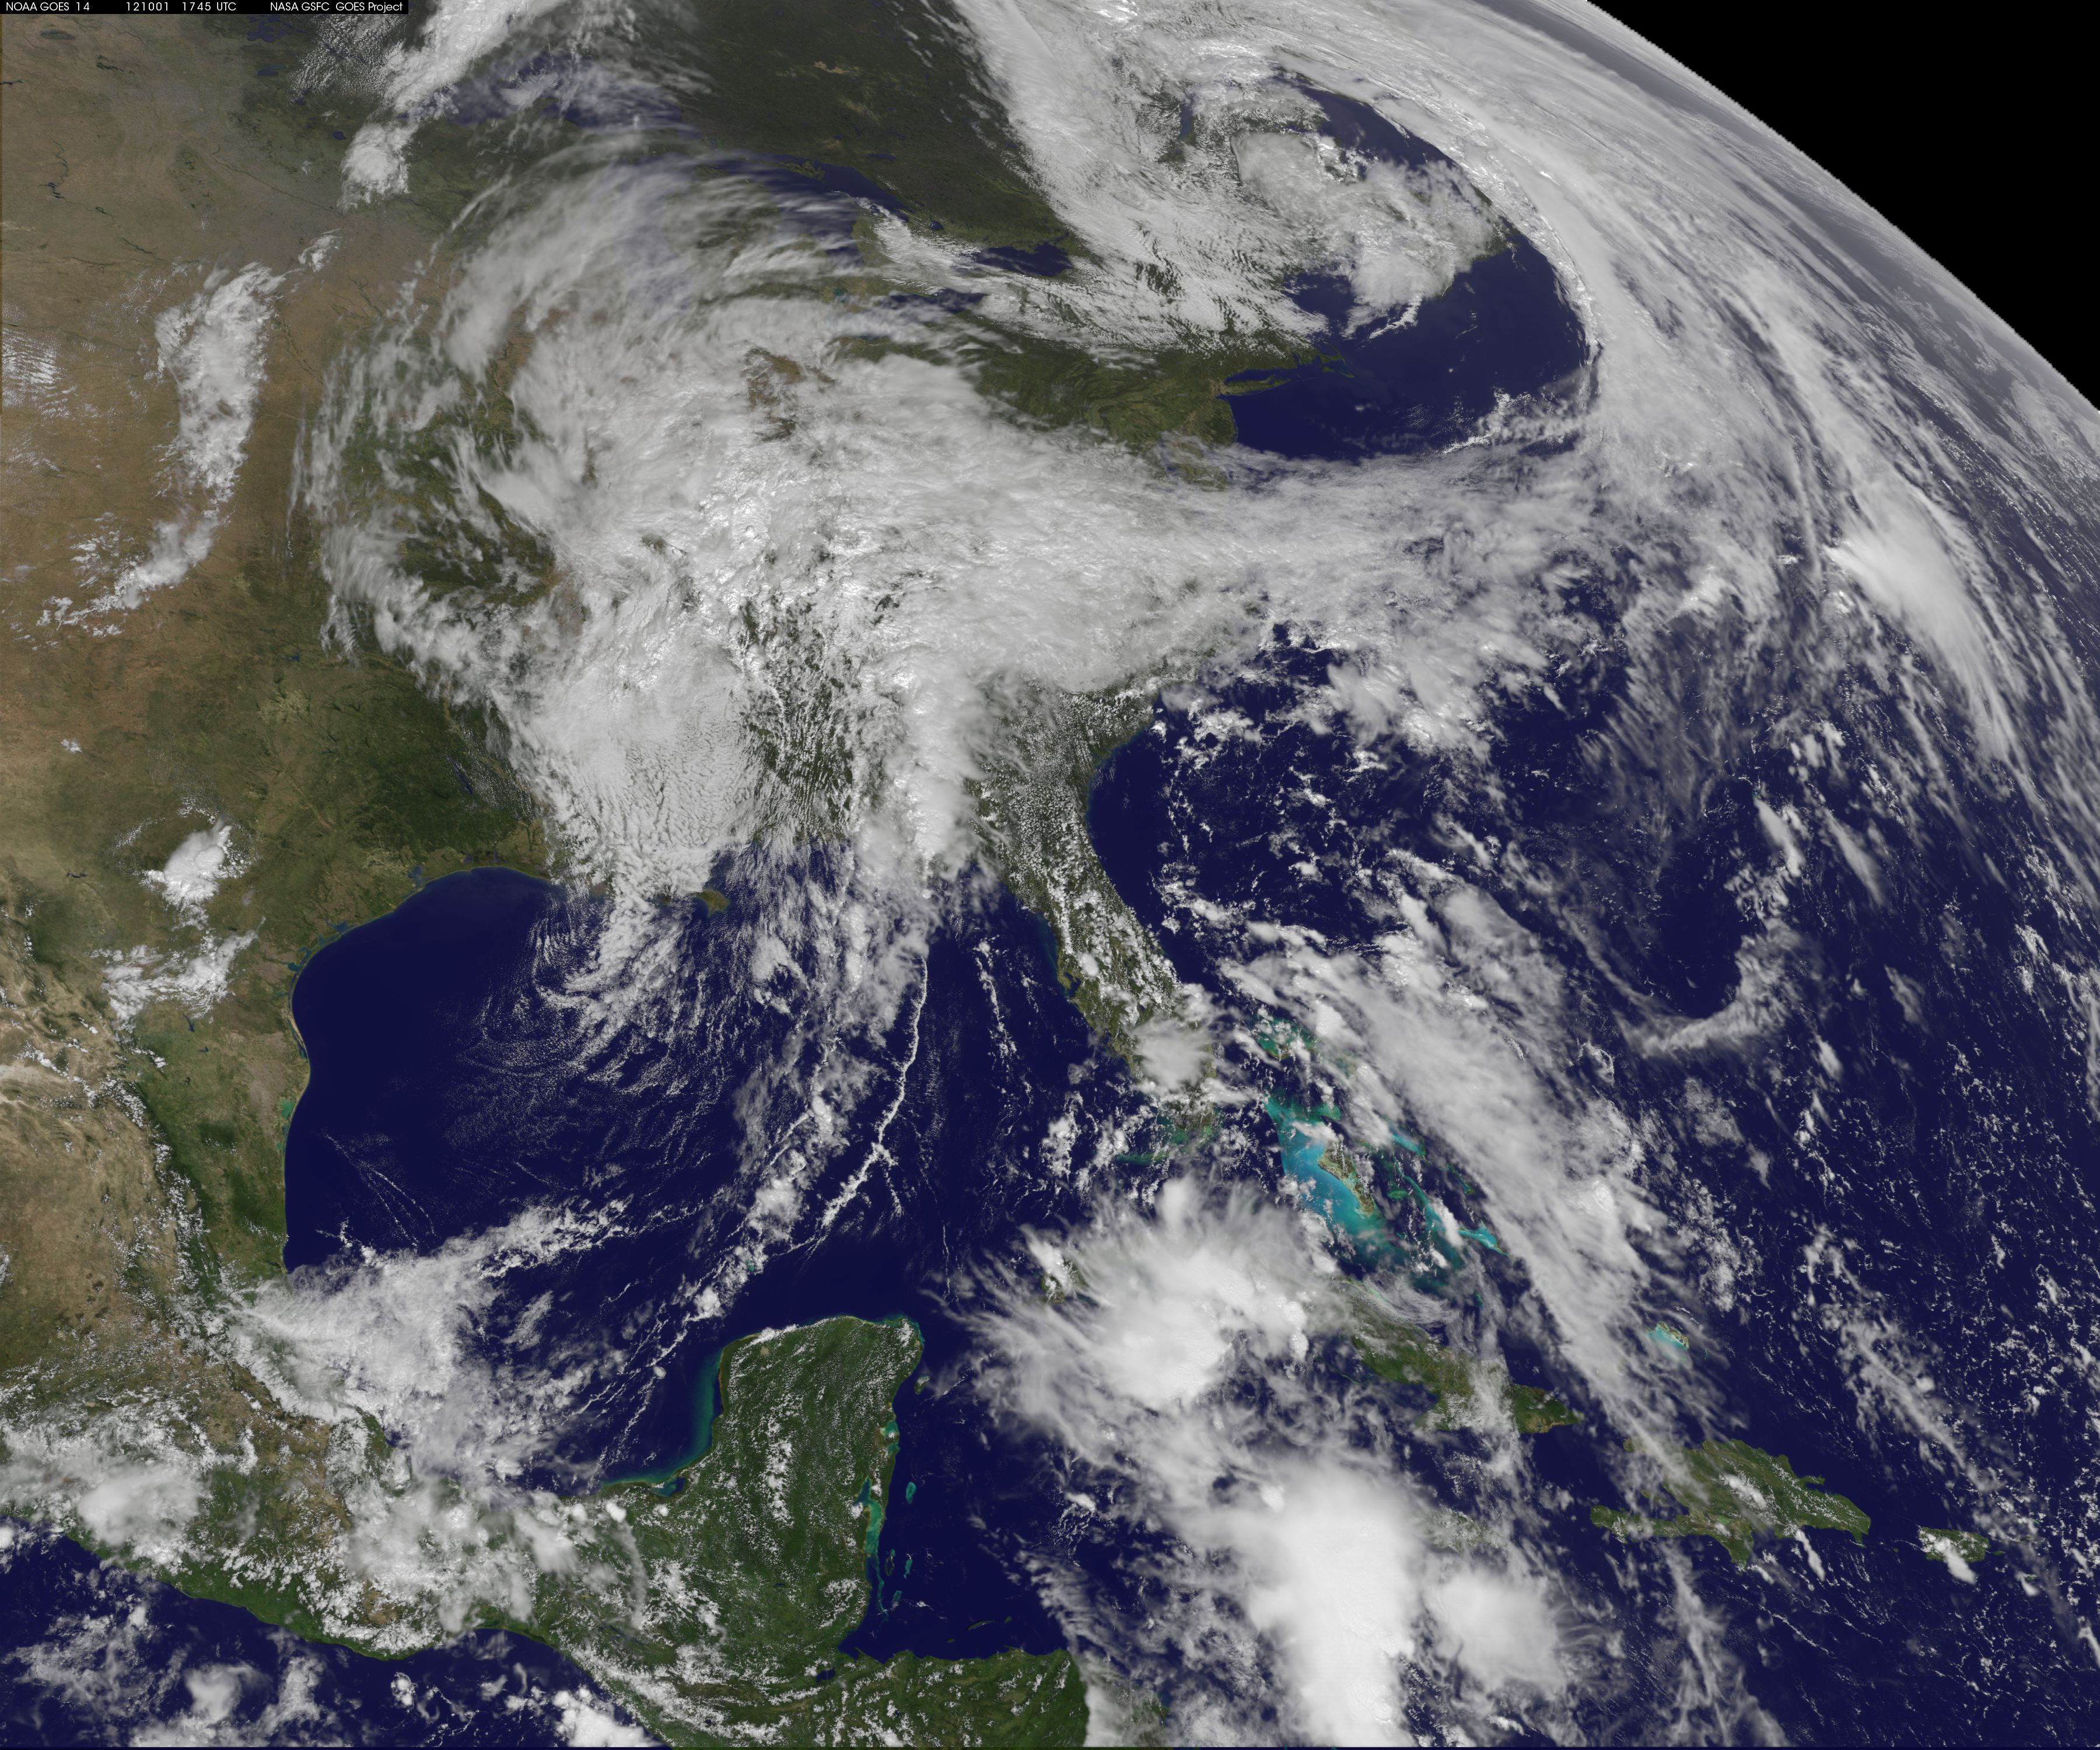

Two Low Pressure Areas Fighting to Control the U.S. Mid-Atlantic Weather

NOAA's GOES-14 satellite captured a visible image of a low pressure area that will affect the Mid-Atlantic, Ohio Valley and northeast over the next couple of days. The low pressure area, the rounded area of clouds near southern Louisiana, is now moving in a northerly direction from the Gulf coast, and will track northward to the Great Lakes, passing west of the Mid-Atlantic region and bringing clouds and showers. It's associated warm front will also move up the U.S. East coast bringing a surge of warmth before a cold front sweeps in from the west. The clouds draped across the Mid-Atlantic today, Oct. 1, are from an area of low pressure and trailing frontal boundary located over the Atlantic Ocean just off the North Carolina coast and stretching back to the Gulf low. The image was created at NASA's Goddard Space Flight Center in Greenbelt, Md. by the NASA GOES Project.

Credit: NASA GOES Project